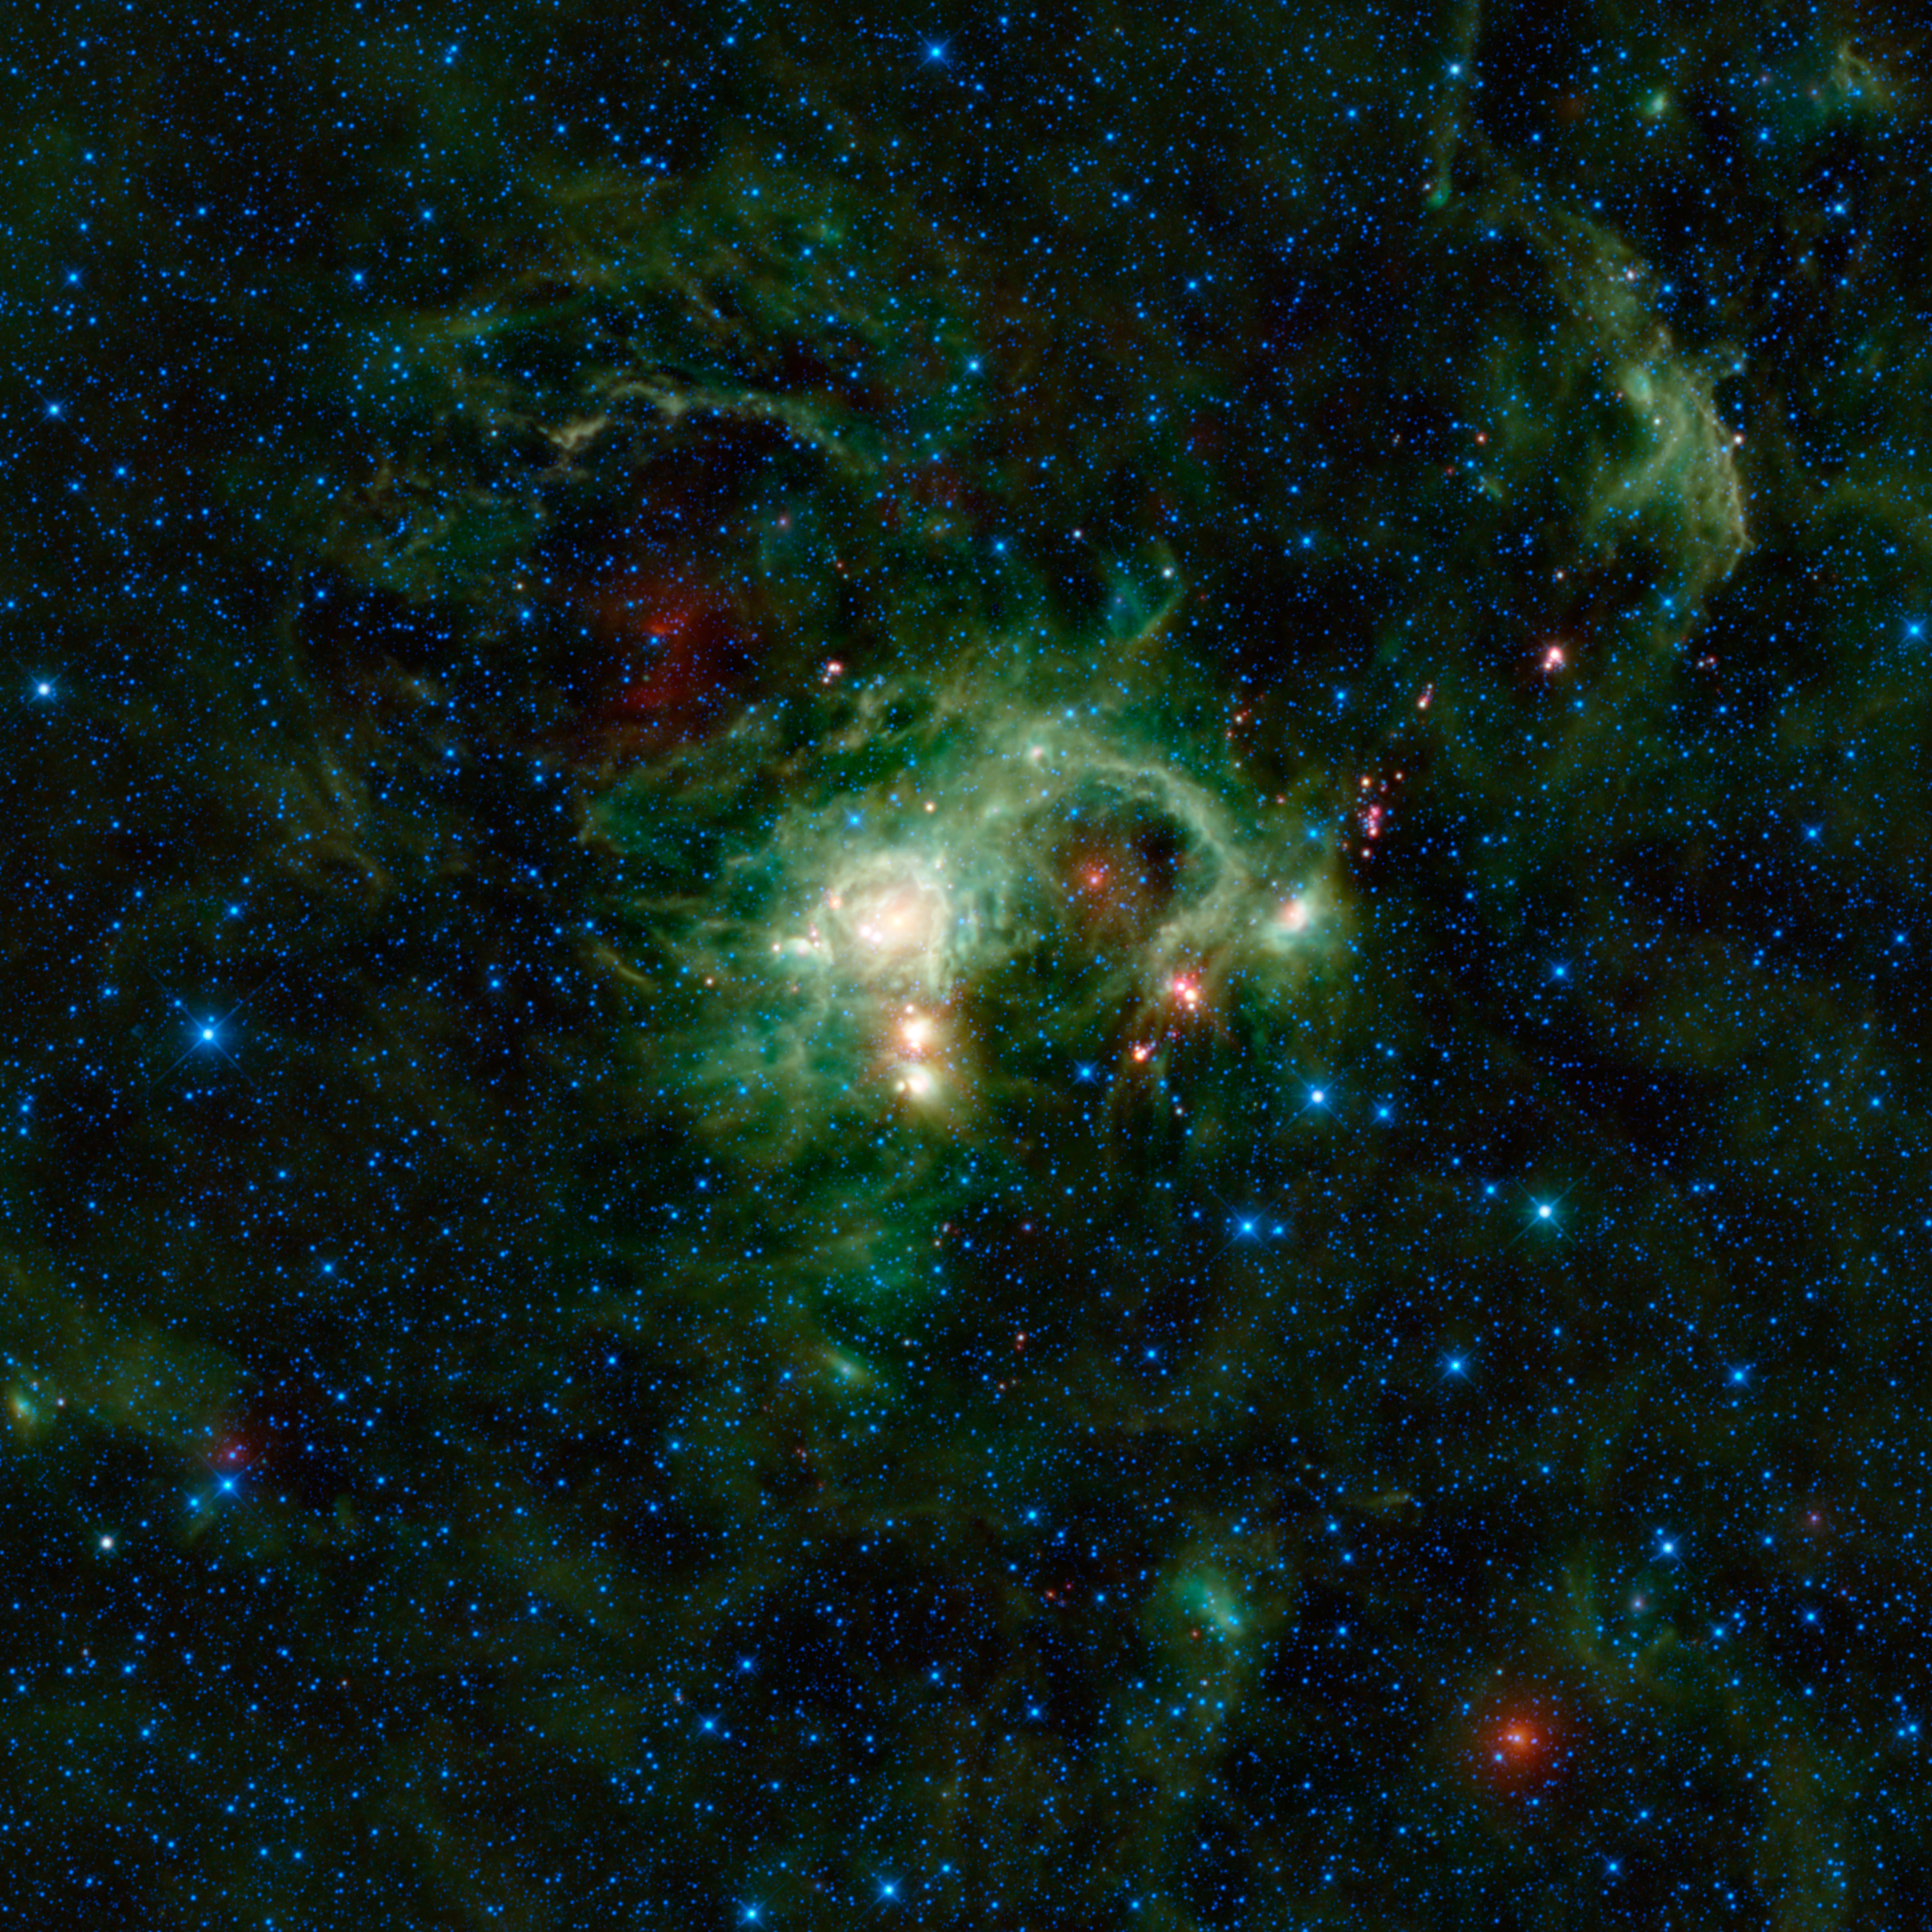

WISE Eyes Evolution of Massive Stars

In the Perseus spiral arm of the Milky Way galaxy, opposite the galactic center, lies the nebula SH 2-235. As seen in visible light, SH 2-235 appears to be a small amber-colored dust cloud that spans about a tenth the size of the full moon. In infrared light, NASA’s Wide-field Infrared Survey Explorer, or WISE, reveals SH 2-235 to be a huge star formation complex — more than 100 light-years across — as seen in this new view. This image covers an area of the sky nearly five times as high and wide as the full moon (2.44 by 2.44 degrees).

SH 2-235 is so named because it is a nebula found in the Sharpless Catalogue. In 1959, Stewart Sharpless from the United States Naval Observatory published a comprehensive catalogue of ionized, or charged, gas clouds, called HII regions, north of minus 27 degrees declination (declination specifies an object’s location on the sky in the same way that latitude does on Earth). The Sharpless Catalogue includes many objects that are commonly known by other names, such as the great Orion nebula, or SH 2-281. However, in the case of SH 2-235, no other name exists to describe this particular region.

SH 2-235 was created when two giant clouds collided. The dense material is heated by the star BD+35°1201, causing the cloud’s dust to glow. SH 2-235 is part of a larger cloud complex that includes three other Sharpless HII regions (SH 231, 232, 233). This complex is interesting because it includes examples of several evolutionary stages of star development. For example, the bright orange objects on the lower right (south eastern) part of the nebula are a cluster of stars that are forming into massive stars out of cold clumps. This area is important for studying the early stages of massive star formation, which is still not well understood.

Another mysterious object seen in this image is IRAS 05338+3447, the bright red object in the lower right corner. This object was seen by the Infrared Astronomical Satellite, or IRAS, as an indistinct bright spot. The WISE image shows the object much more clearly, but does not immediately reveal if it is associated with the larger star-forming region. There are also several red-colored stars in this image, which are likely young stellar objects. These are baby stars wrapped up in blankets of dust that glow brightly in infrared light

Color in this image represents specific wavelengths of infrared light. Blue and cyan (blue-green) represent 3.4- and 4.6-micron wavelengths, which is primarily light emitted from hot stars. Green and red represent 12- and 22-micron wavelengths, which is mostly light from warm dust.

JPL manages the Wide-field Infrared Survey Explorer for NASA’s Science Mission Directorate, Washington. The principal investigator, Edward Wright, is at UCLA. The mission was competitively selected under NASA’s Explorers Program managed by the Goddard Space Flight Center, Greenbelt, Md. The science instrument was built by the Space Dynamics Laboratory, Logan, Utah, and the spacecraft was built by Ball Aerospace & Technologies Corp., Boulder, Colo. Science operations and data processing take place at the Infrared Processing and Analysis Center at the California Institute of Technology in Pasadena. Caltech manages JPL for NASA.

Credit: NASA/JPL-Caltech/UCLA